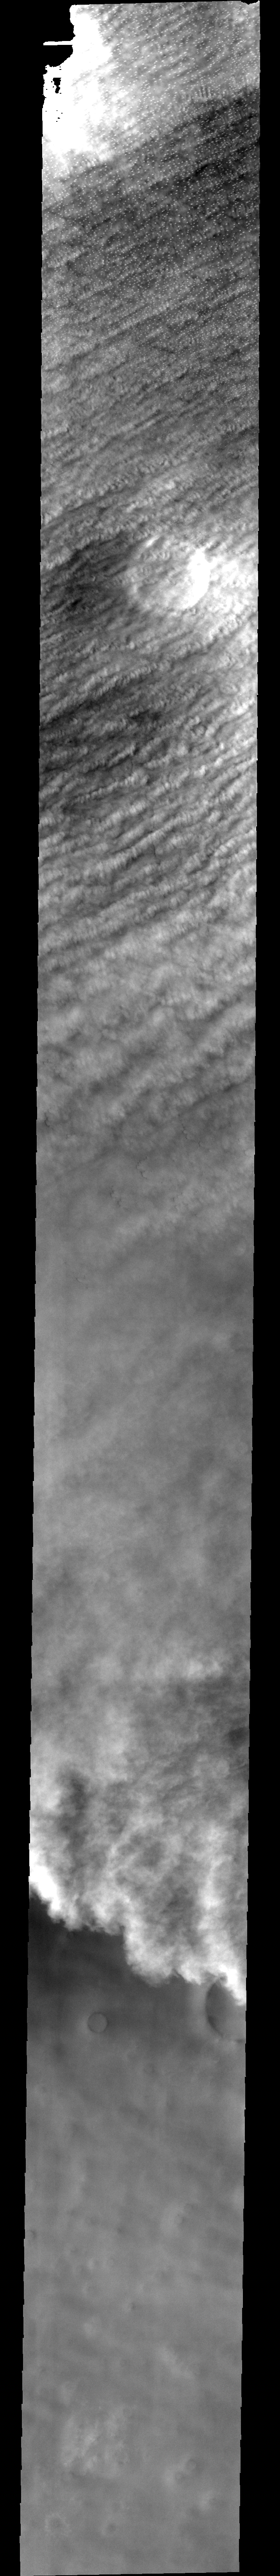

North Polar Cap

This image shows clouds and one of the many storm fronts common in the north polar region during spring and early summer. Note the linear nature of the clouds towards the top of the image, and the appearance of a large crater barely visible beneath the cloud cover.

Image information: VIS instrument. Latitude 86.5, Longitude 64.5 East (295.5 West). 40 meter/pixel resolution.

Note: this THEMIS visual image has not been radiometrically nor geometrically calibrated for this preliminary release. An empirical correction has been performed to remove instrumental effects. A linear shift has been applied in the cross-track and down-track direction to approximate spacecraft and planetary motion. Fully calibrated and geometrically projected images will be released through the Planetary Data System in accordance with Project policies at a later time.

NASA’s Jet Propulsion Laboratory manages the 2001 Mars Odyssey mission for NASA’s Office of Space Science, Washington, D.C. The Thermal Emission Imaging System (THEMIS) was developed by Arizona State University, Tempe, in collaboration with Raytheon Santa Barbara Remote Sensing. The THEMIS investigation is led by Dr. Philip Christensen at Arizona State University. Lockheed Martin Astronautics, Denver, is the prime contractor for the Odyssey project, and developed and built the orbiter. Mission operations are conducted jointly from Lockheed Martin and from JPL, a division of the California Institute of Technology in Pasadena.

Credit: NASA/JPL/Arizona State University